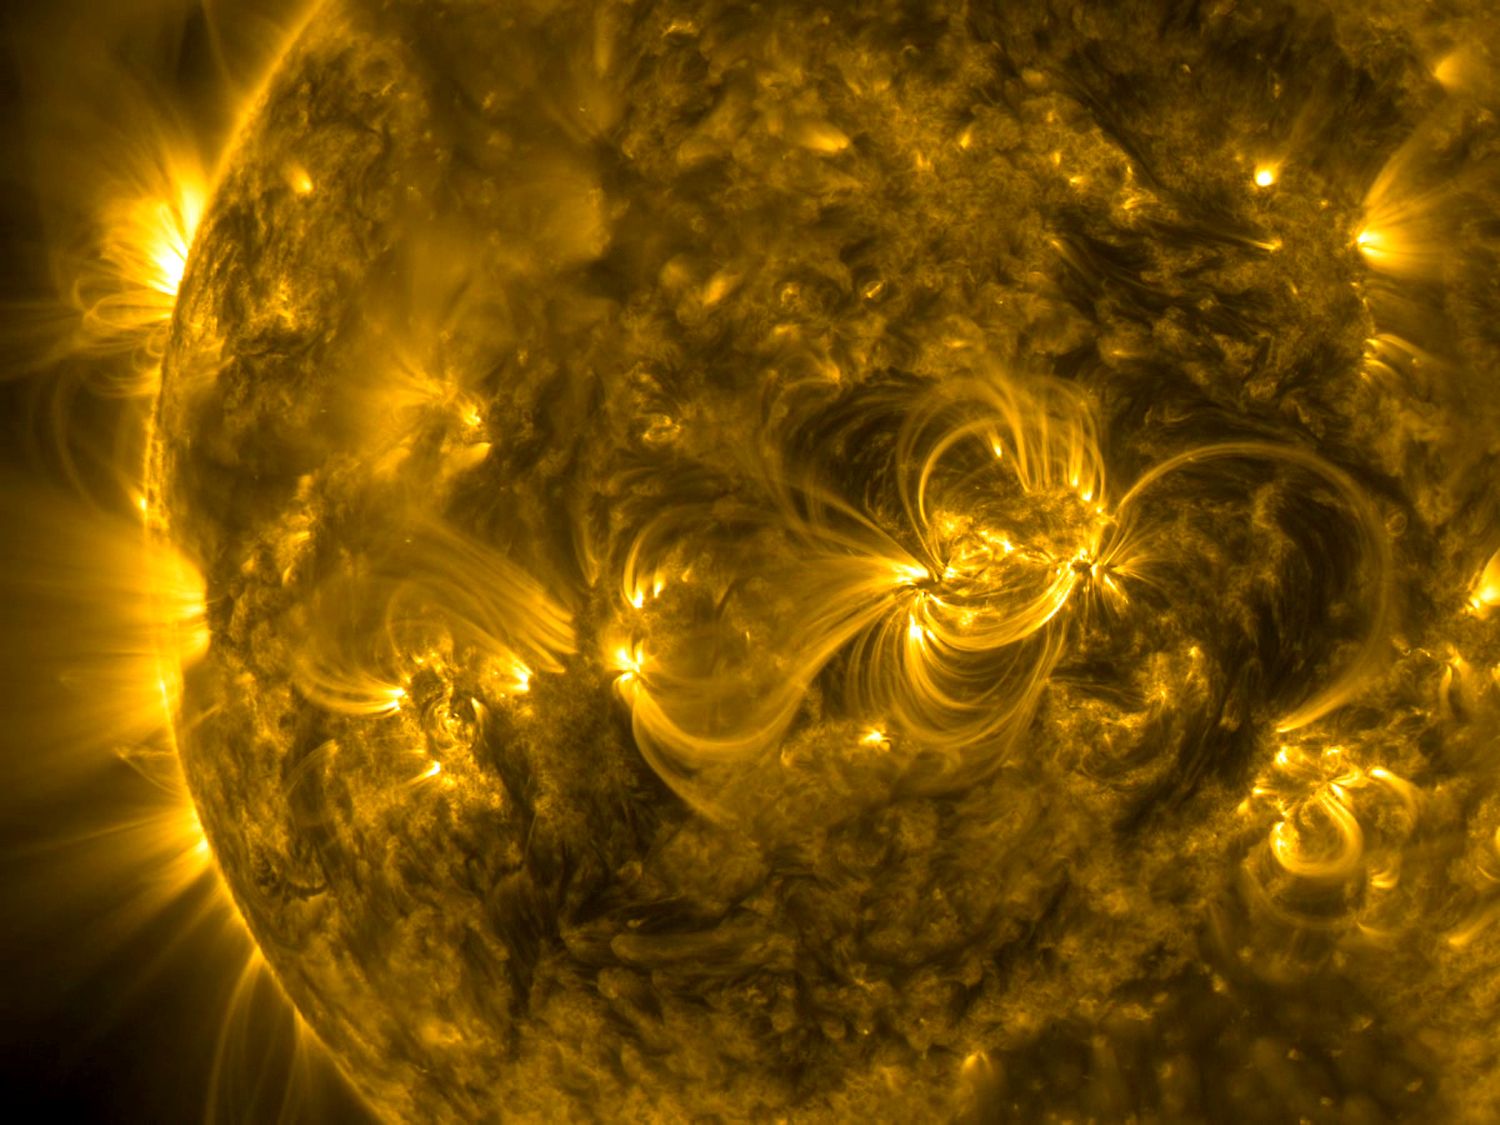

Magnetic Connections

A series of linked loops across the face of the Sun highlighted the dynamic magnetic connections generated by several active regions (Jan. 3-6, 2015). Active regions have magnetic north and south polarity and the arcing loops find the opposite pole to make the connection. What is unusual here is that they all kind of line up and link nicely together. These movies are made in a wavelength of extreme ultraviolet light.

Credit: NASA/Solar Dynamics Observatory